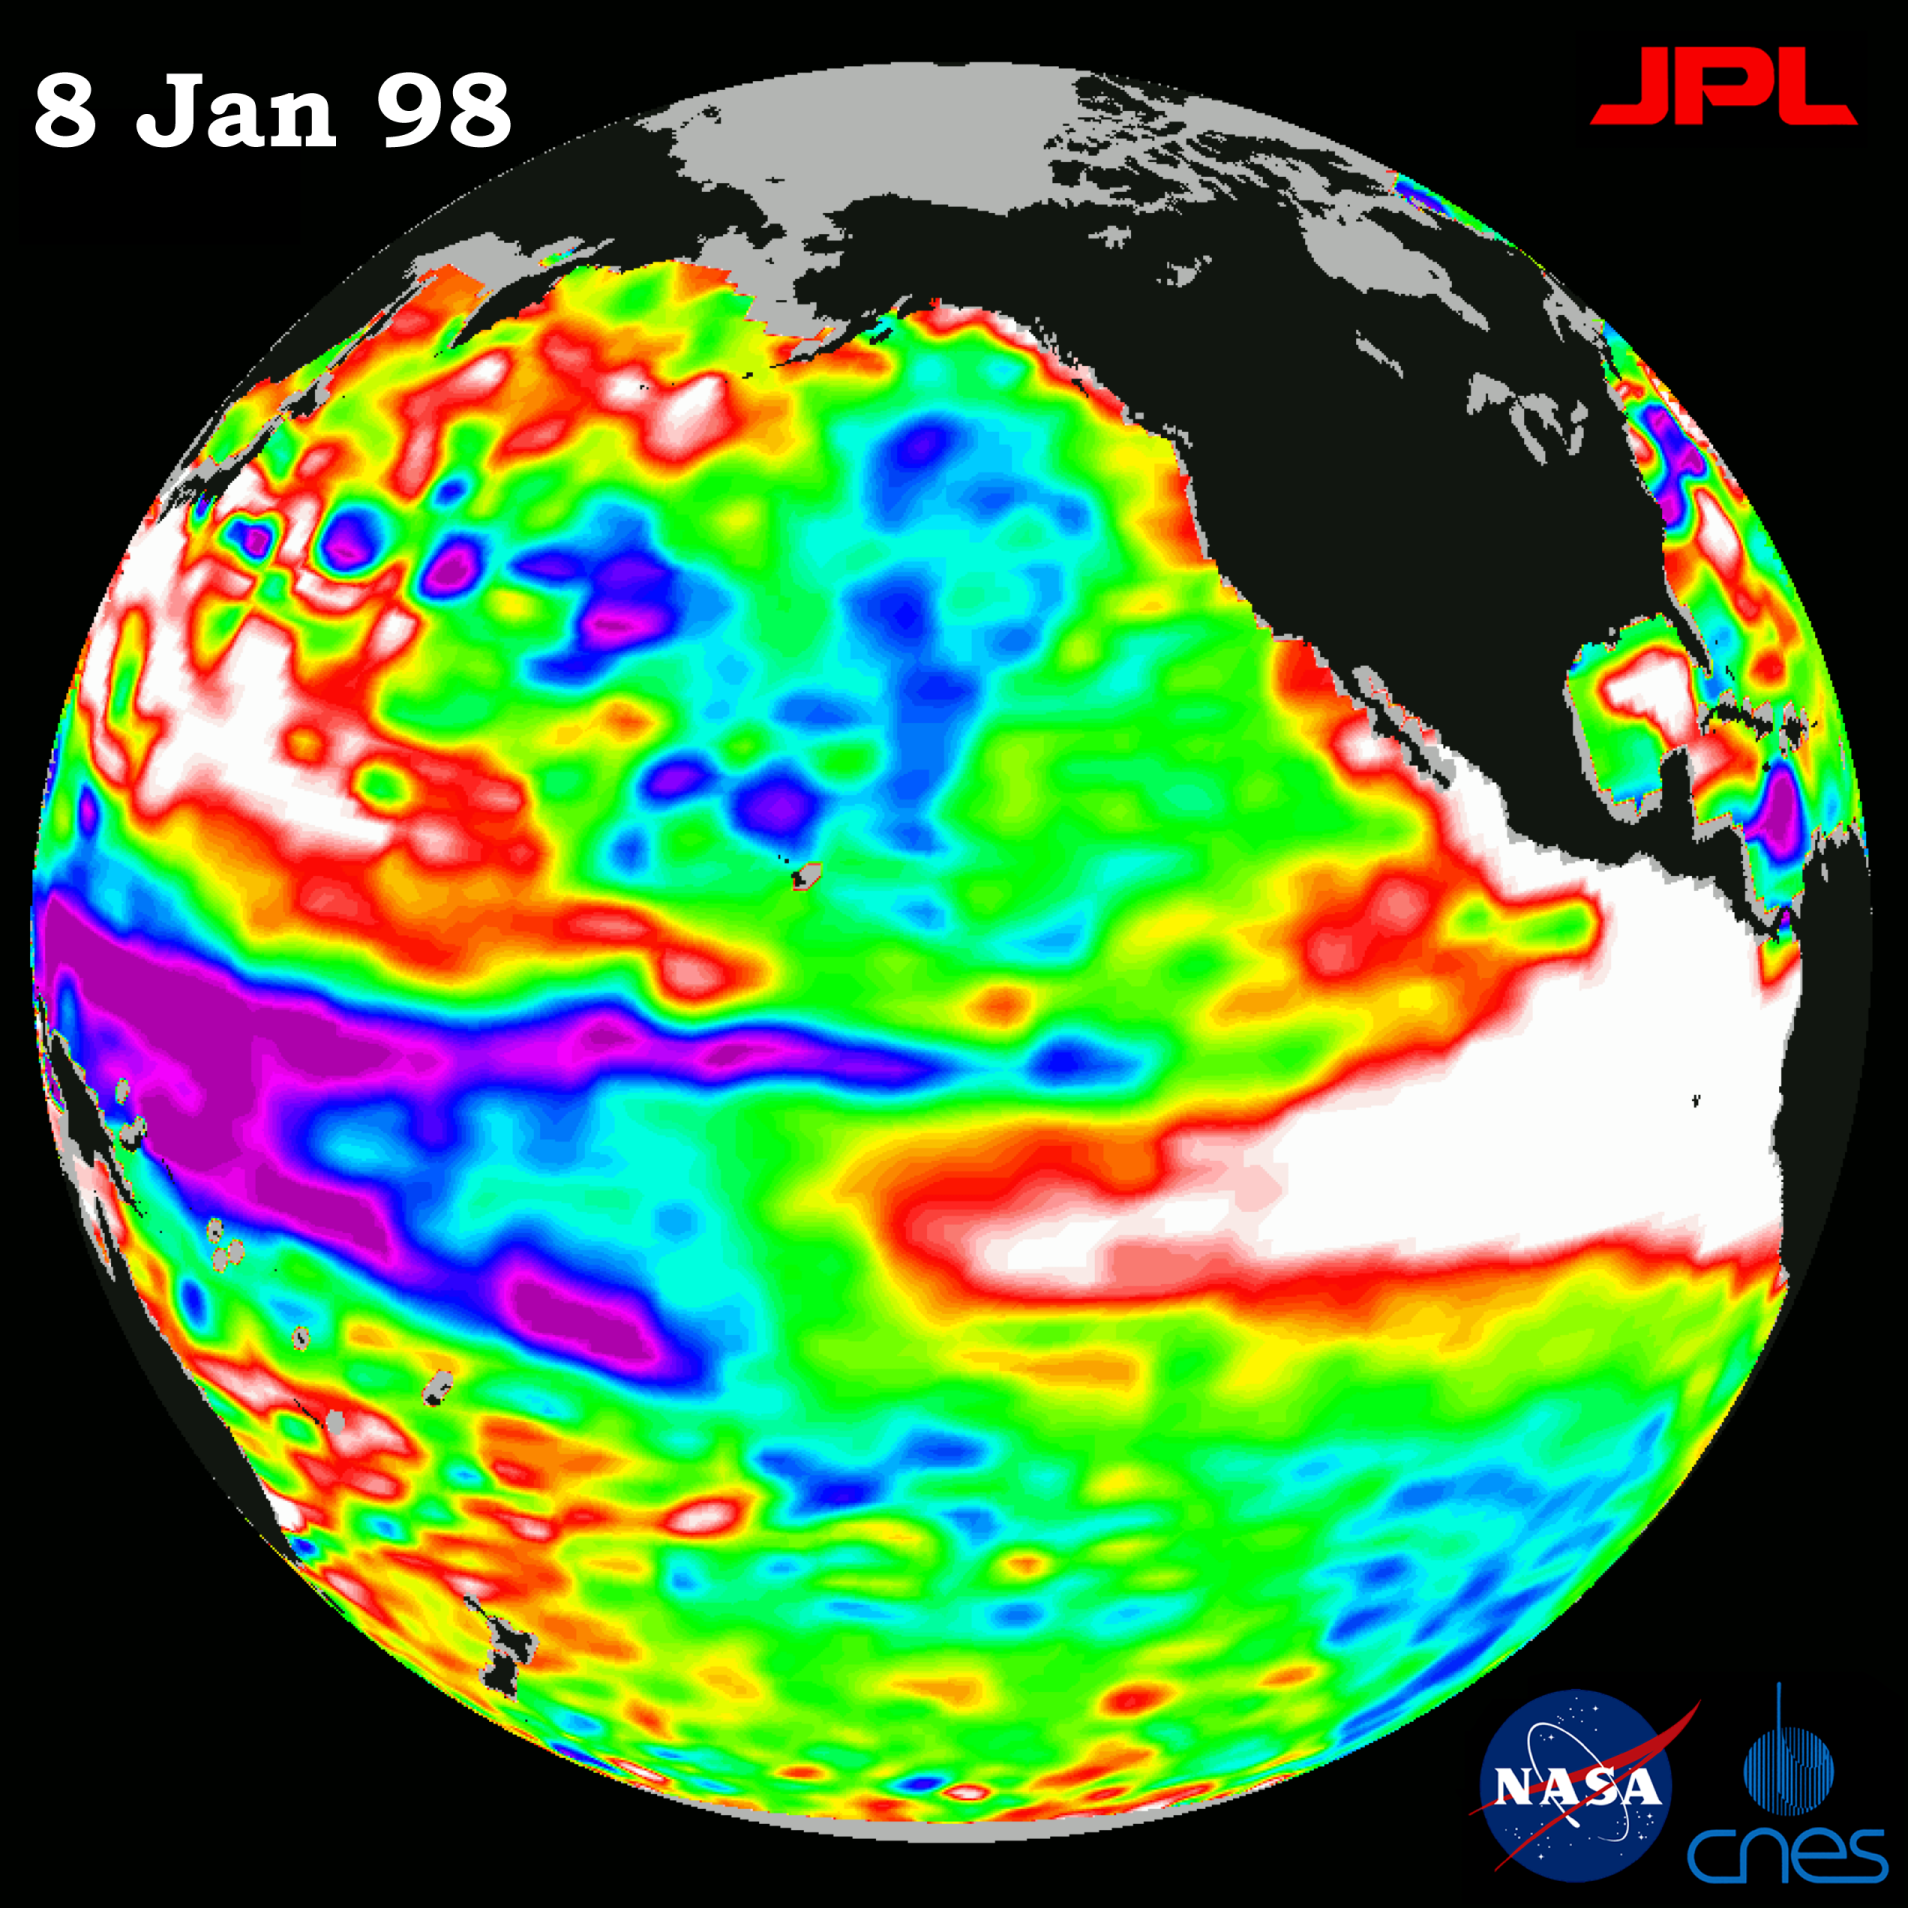

TOPEX/El Niño Watch – El Niño Warm Water Pool Decreasing, Jan, 08, 1998

This image of the Pacific Ocean was produced using sea surface height measurements taken by the U.S.-French TOPEX/Poseidon satellite. The image shows sea surface height relative to normal ocean conditions on Jan. 8, 1998, and sea surface height is an indicator of the heat content of the ocean. The volume of the warm water pool related to the El Niño has decreased by about 40 percent since its maximum in early November, but the area of the warm water pool is still about one and a half times the size of the continental United States. The volume measurements are computed as the sum of all the sea surface height changes as compared to normal ocean conditions. In addition, the maximum water temperature in the eastern tropical Pacific, as measured by the National Oceanic and Atmospheric Administration (NOAA), is still higher than normal. Until these high temperatures diminish, the El Niño warm water pool still has great potential to disrupt global weather because the high water temperatures directly influence the atmosphere. Oceanographers believe the recent decrease in the size of the warm water pool is a normal part of El Niño’s natural rhythm. TOPEX/Poseidon has been tracking these fluctuations of the El Niño warm pool since it began in early 1997. These sea surface height measurements have provided scientists with their first detailed view of how El Niño’s warm pool behaves because the TOPEX/Poseidon satellite measures the changing sea surface height with unprecedented precision. In this image, the white and red areas indicate unusual patterns of heat storage; in the white areas, the sea surface is between 14 and 32 centimeters (6 to 13 inches) above normal; in the red areas, it’s about 10 centimeters (4 inches) above normal. The green areas indicate normal conditions, while purple (the western Pacific) means at least 18 centimeters (7 inches) below normal sea level.

The El Niño phenomenon is thought to be triggered when the steady westward blowing trade winds weaken and even reverse direction. This change in the winds allows a large mass of warm water (the red and white area) that is normally located near Australia to move eastward along the equator until it reaches the coast of South America. The displacement of so much warm water affects evaporation, where rain clouds form and, consequently, alters the typical atmospheric jet stream patterns around the world. Using these global data, limited regional measurements from buoys and ships, and a forecasting model of the ocean-atmosphere system, the National Centers for Environmental Prediction (NCEP) of the National Oceanic and Atmospheric Administration, (NOAA), has issued an advisory indicating the presence of a strong El Niño condition throughout the winter.

Credit: NASA/JPL